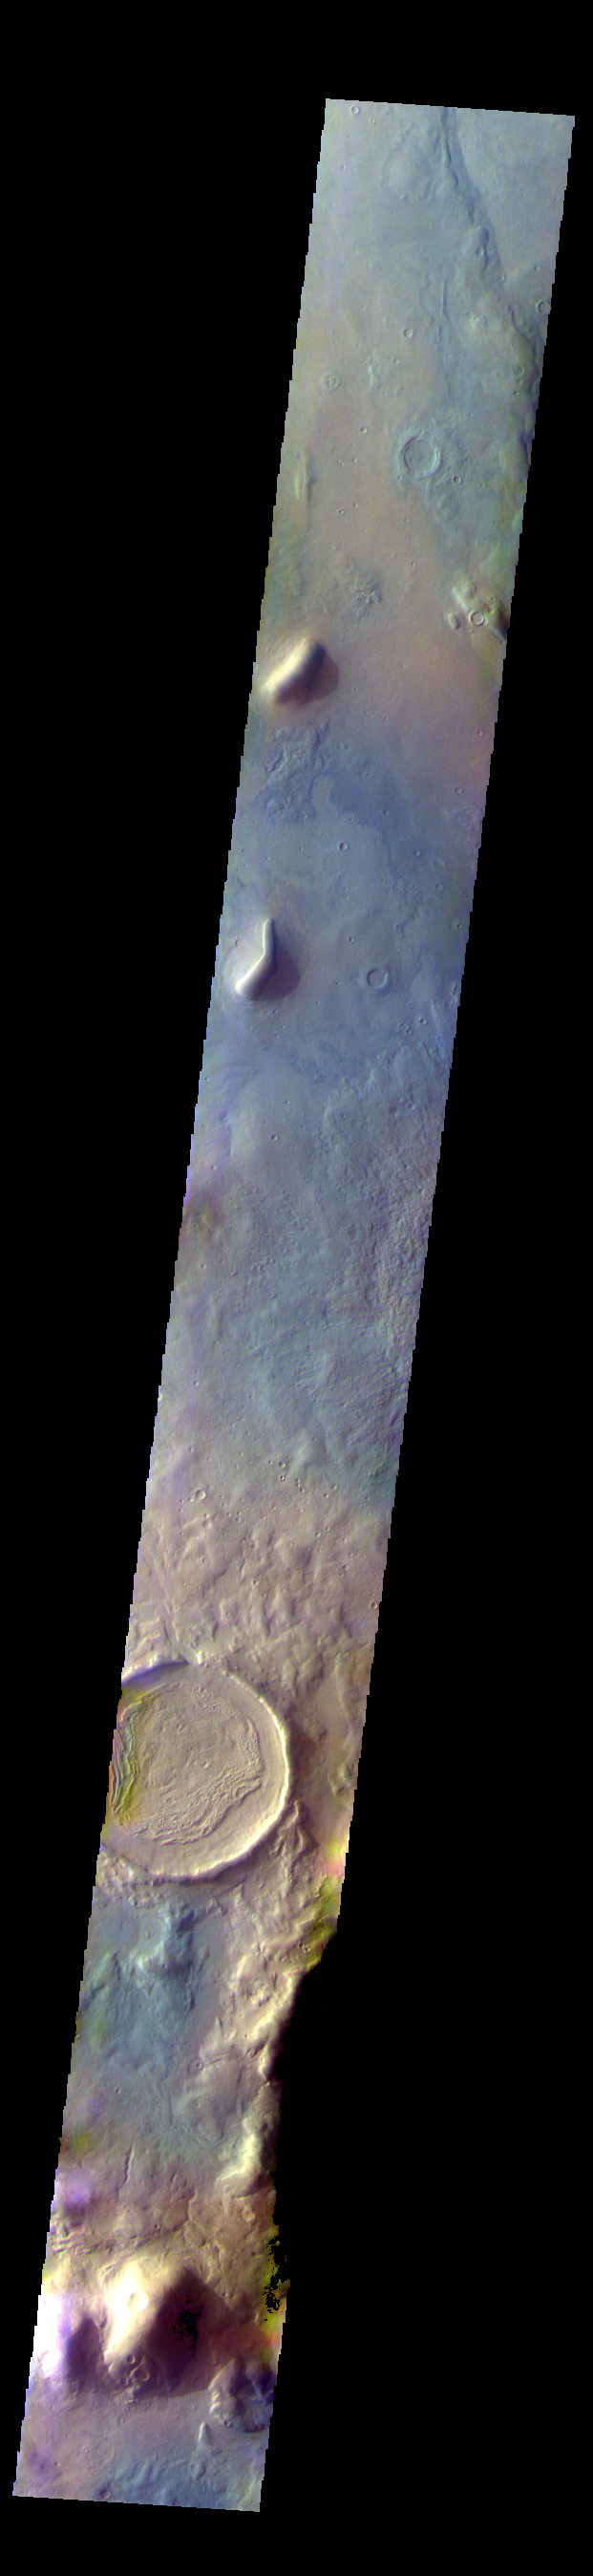

Terra Sabaea – False Color

The THEMIS VIS camera contains 5 filters. The data from different filters can be combined in multiple ways to create a false color image. These false color images may reveal subtle variations of the surface not easily identified in a single band image. Today’s false color image shows part of northern Terra Sabaea.

The THEMIS VIS camera is capable of capturing color images of the Martian surface using five different color filters. In this mode of operation, the spatial resolution and coverage of the image must be reduced to accommodate the additional data volume produced from using multiple filters. To make a color image, three of the five filter images (each in grayscale) are selected. Each is contrast enhanced and then converted to a red, green, or blue intensity image. These three images are then combined to produce a full color, single image. Because the THEMIS color filters don’t span the full range of colors seen by the human eye, a color THEMIS image does not represent true color. Also, because each single-filter image is contrast enhanced before inclusion in the three-color image, the apparent color variation of the scene is exaggerated. Nevertheless, the color variation that does appear is representative of some change in color, however subtle, in the actual scene. Note that the long edges of THEMIS color images typically contain color artifacts that do not represent surface variation.

Credit: NASA/JPL-Caltech/ASU